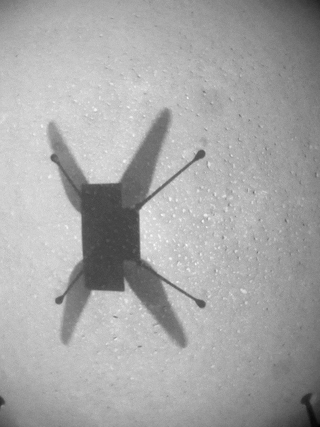

The Long Haul – Ingenuity’s Flight 9

This sequence of images from takeoff to landing was taken by the downward-looking navigation camera of NASA’s Ingenuity Mars Helicopter during its ninth flight on Mars on July 5, 2021. The flight was the helicopter’s longest in duration and distance to date – 2 minutes, 46 seconds and 2,051 feet (625 meters), respectively.

The Ingenuity Mars Helicopter was built by JPL, which also manages the technology demonstration project for NASA Headquarters. It is supported by NASA’s Science, Aeronautics Research, and Space Technology mission directorates. NASA’s Ames Research Center in California’s Silicon Valley, and NASA’s Langley Research Center in Hampton, Virginia, provided significant flight performance analysis and technical assistance during Ingenuity’s development. AeroVironment Inc., Qualcomm, and SolAero also provided design assistance and major vehicle components. Lockheed Martin Space designed and manufactured the Mars Helicopter Delivery System.

Credit: NASA/JPL-Caltech